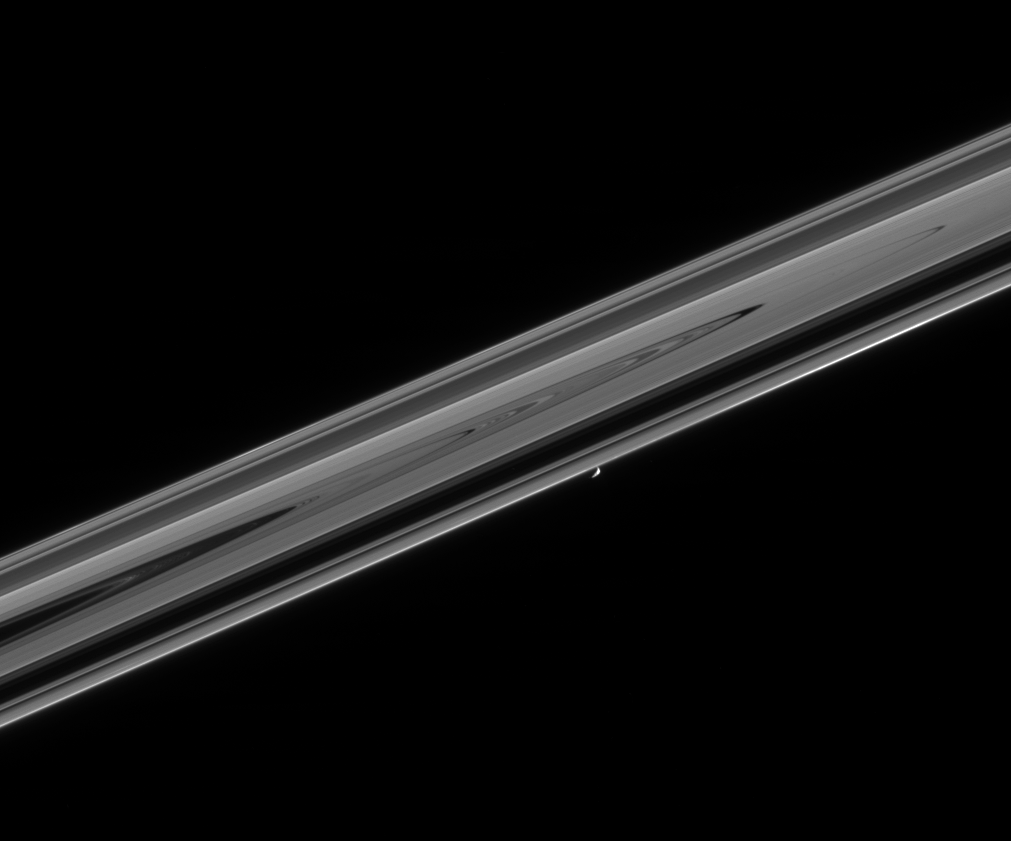

I Can See for Miles and Miles

This sweeping view from Cassini gives a sense of the awesome scale of the planet’s disk-like ring system, which stretches many thousands of kilometers into the distance. The shepherd moon Prometheus (102 kilometers, or 63 miles across) maintains a lonely sojourn with the thin, outer F ring.

A notable brightening of the F ring material is visible ahead of Prometheus in its orbit, near the right side of this image.

The view was obtained in visible light with the Cassini spacecraft narrow-angle camera on Feb. 18, 2005, at a distance of approximately 1 million kilometers (621,000 miles) from Prometheus and at a Sun-Prometheus-spacecraft, or phase, angle of 105 degrees. The image scale is 6 kilometers (4 miles) per pixel.

The Cassini-Huygens mission is a cooperative project of NASA, the European Space Agency and the Italian Space Agency. The Jet Propulsion Laboratory, a division of the California Institute of Technology in Pasadena, manages the mission for NASA’s Science Mission Directorate, Washington, D.C. The Cassini orbiter and its two onboard cameras were designed, developed and assembled at JPL. The imaging team is based at the Space Science Institute, Boulder, Colo.

Credit: NASA/JPL/Space Science Institute